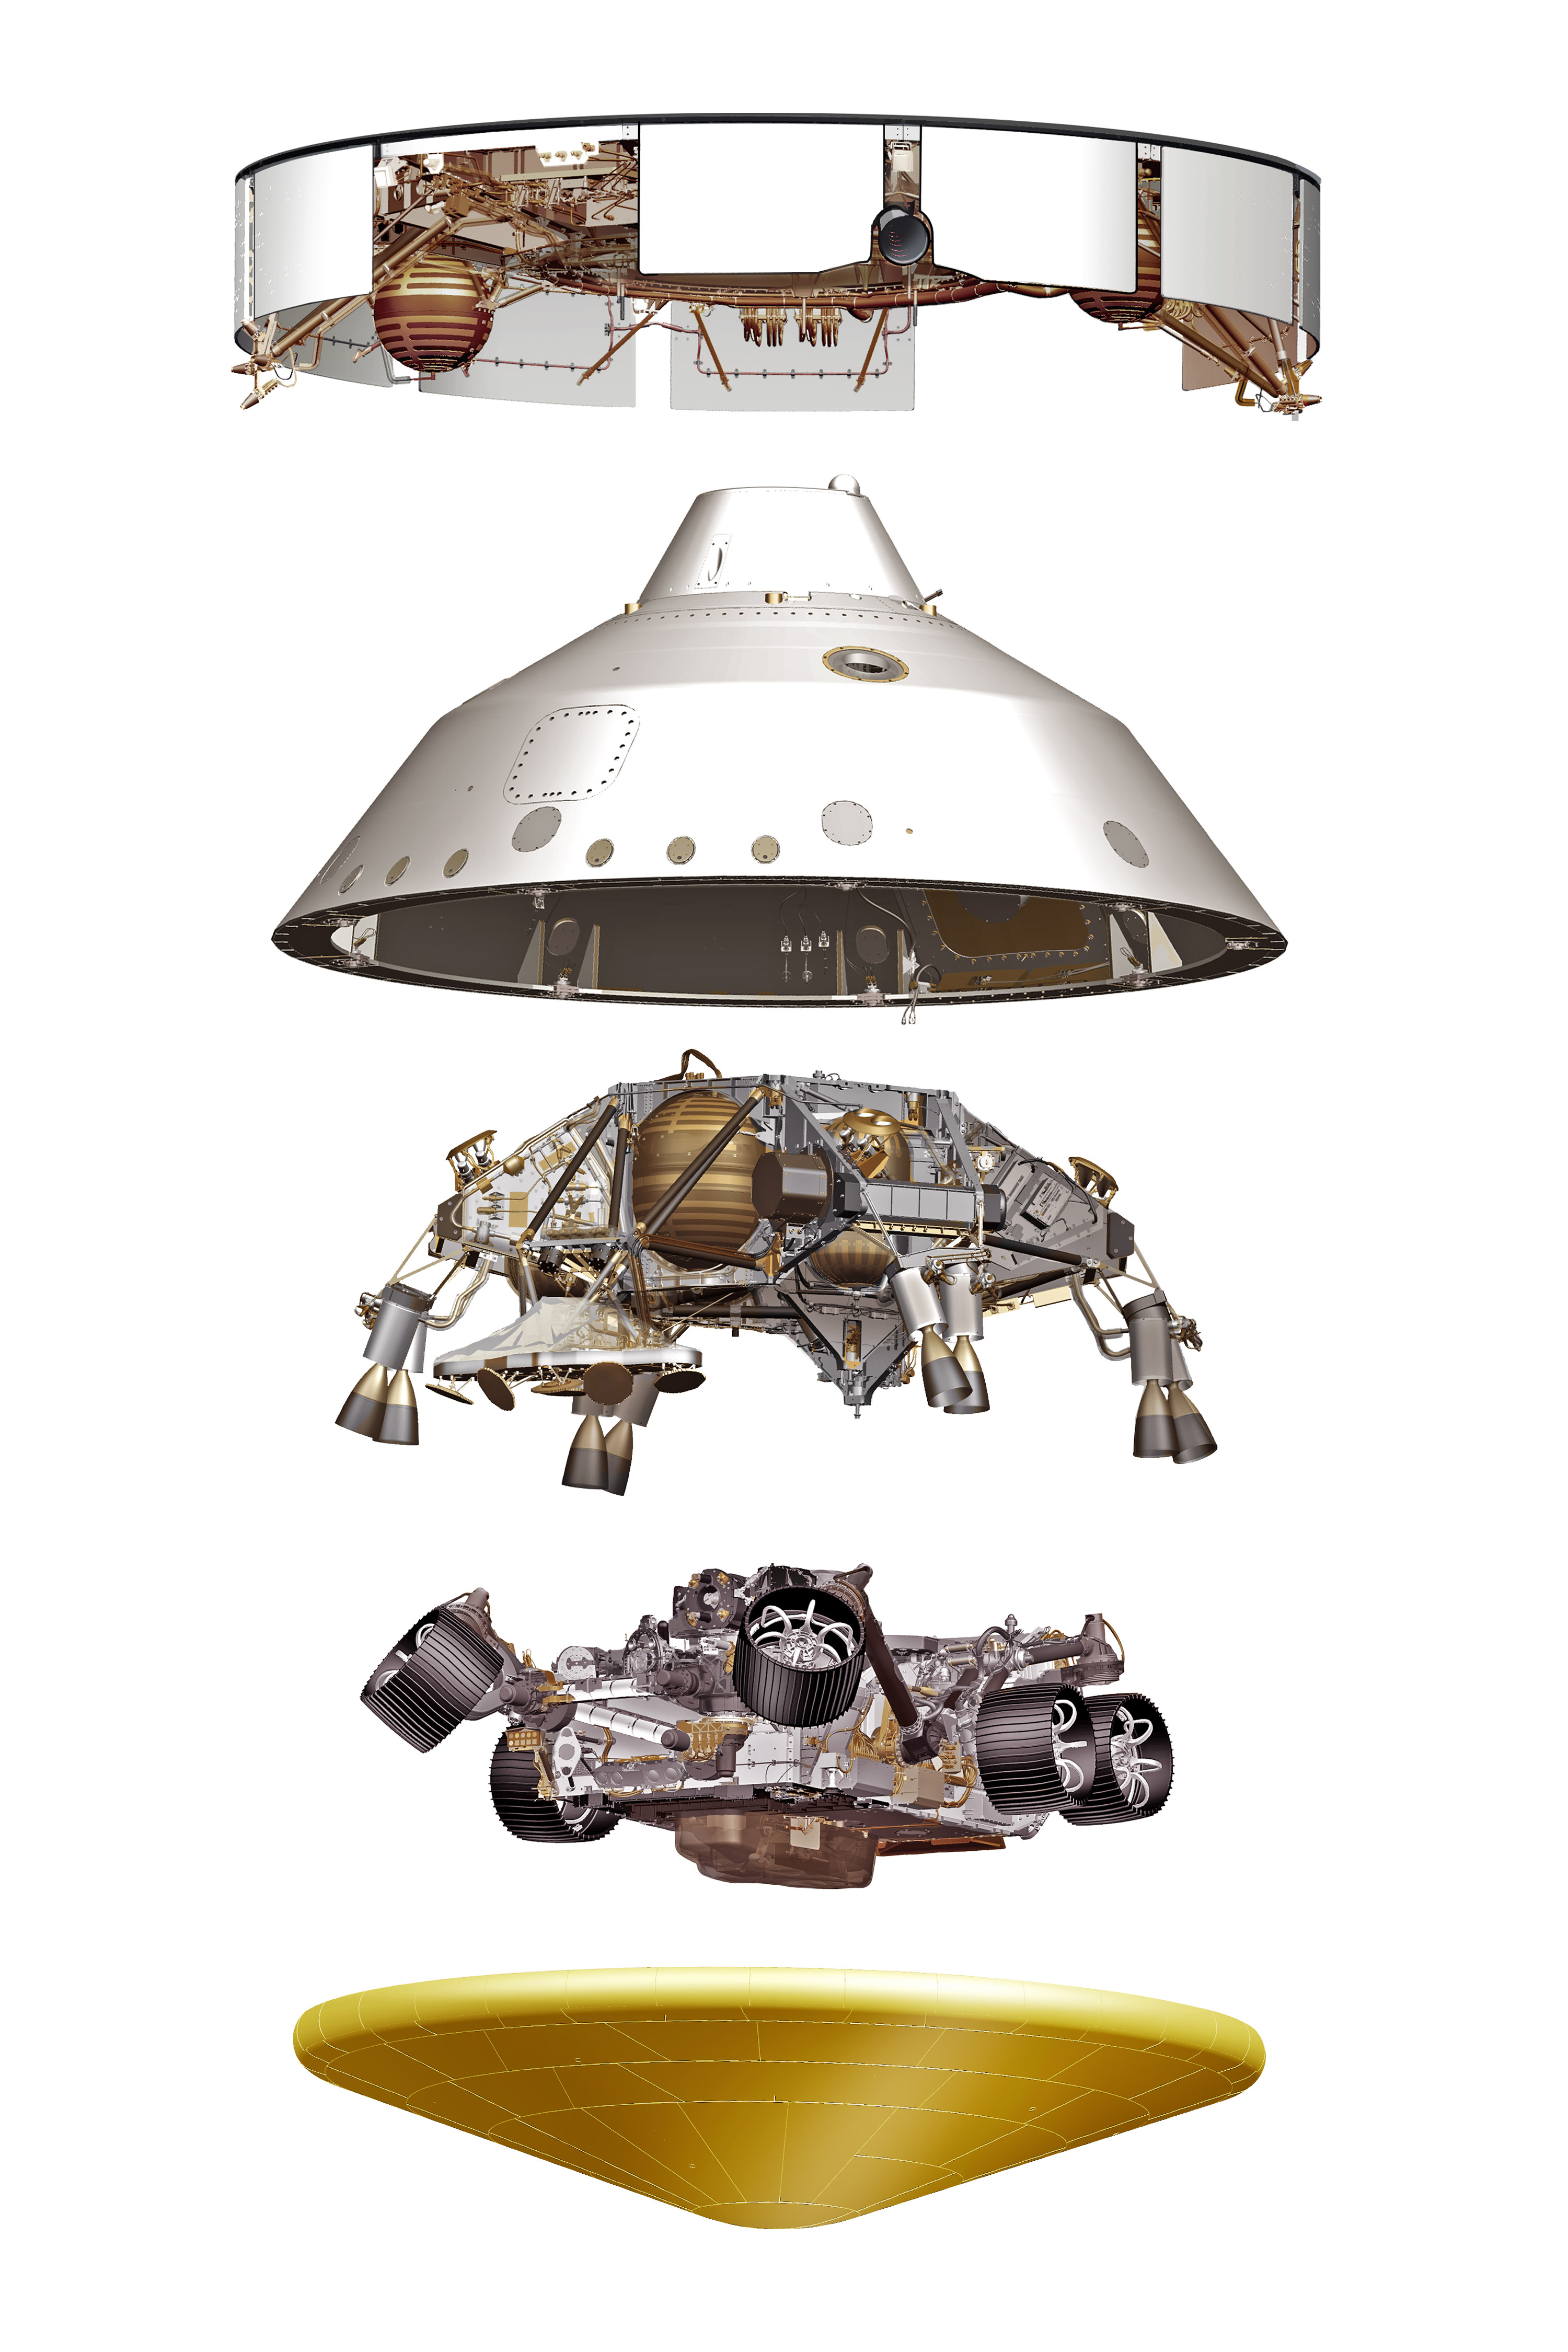

Mars 2020 Expanded Spacecraft Illustration

This illustration depicts five major components of the Mars 2020 spacecraft. Top to bottom: cruise stage, backshell, descent stage, Perseverance rover and heat shield. The various components perform critical roles during the vehicle’s cruise to Mars and its dramatic entry, descent, and landing.

Credit: NASA/JPL-Caltech